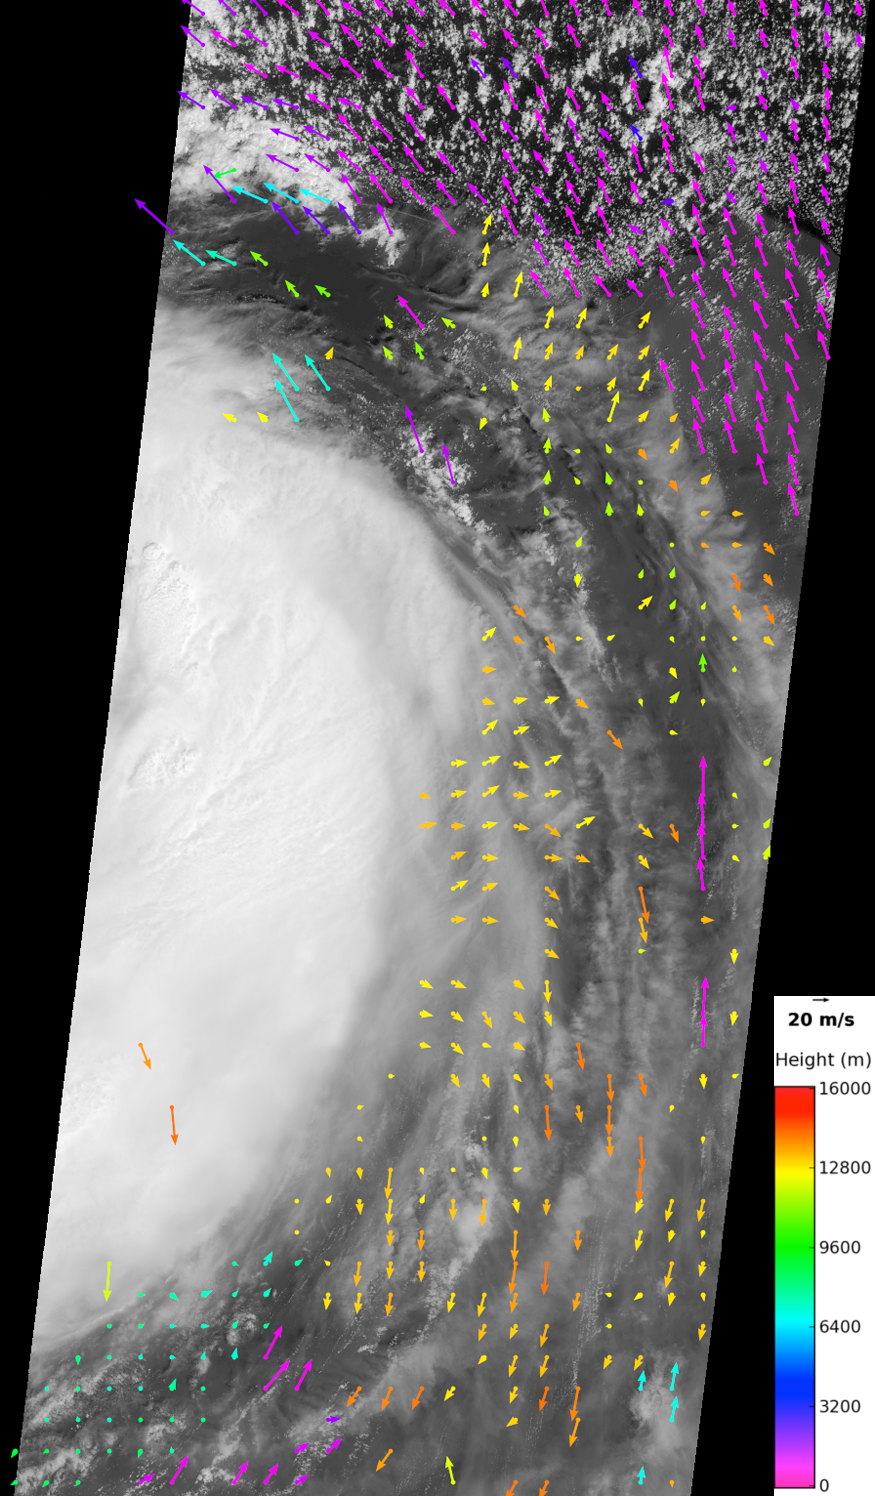

NASA Spacecraft Image Shows Isaac’s Inflow and Outflow

NASA’s Terra spacecraft and its JPL-built Multi-angle Imaging SpectroRadiometer (MISR) instrument flew over then Tropical Storm Isaac at 11:30 a.m. CDT on Aug. 28, 2012, a few hours before Isaac was upgraded to a Category 1 hurricane on the Saffir-Simpson scale. At the time of the overpass, MISR recorded low-level wind speeds of up to 75 miles per hour (65 knots) from cloud motion observed outside Isaac’s eye. The National Hurricane Center in Miami similarly reports maximum sustained winds of 69 miles per hour (60 knots) with gusts to 86 miles per hour (75 knots) soon after. Isaac made initial landfall in southeastern Louisiana in Plaquemines Parish about 90 miles (145 kilometers) southeast of New Orleans around 6:45 p.m. CDT with maximum sustained winds of 80 miles per hour (70 knots).

The image shows the eastern half of the storm from one of MISR’s nine cameras. At the time of the overpass, the storm was located in the Gulf of Mexico, southeast of Louisiana. The eye of the storm is just off the western edge of the image, while the coast of the Florida panhandle is located near the top of the image. By tracking the motion of clouds as they move between views from different cameras and taking into account stereo parallax, it is possible to derive both cloud motion and height from MISR data. Derived wind vectors are superimposed on the image. The arrows show both the direction and speed of the wind, and the color scale indicates the height at which the wind is detected.

Hurricanes can be thought of as heat engines that ingest warm, moist air at low levels in the atmosphere, convert it into energy in the form of wind and rain, and then eject cool, dry air at high levels. Due to Earth’s rotation, the low-level air spirals inward in a counterclockwise direction, while the high-level winds move outward from the eye in a clockwise direction. The MISR vector cloud motion retrievals, with a gridded resolution of 11 miles (17.6 kilometers), show this circulation. The motion of the low clouds is counterclockwise, with the strongest winds in the upper part of the image where the motion of the storm couples with the inflow. The motion of the clouds to the southeast of the storm center is clockwise. The imagery shows that these are thin, cirrus clouds characteristic of the storm outflow.

MISR observes the daylit Earth continuously, viewing the entire globe between 82 degrees north and 82 degrees south latitude every nine days. The images shown here span 500 miles (800 kilometers) from north to south. They have been derived from MISR data over a portion of Terra orbit 67,531 from blocks 66-71 within World Reference System-2 Path 19.

MISR was built and is managed by NASA’s Jet Propulsion Laboratory, Pasadena, Calif., for NASA’s Science Mission Directorate, Washington, D.C. The Terra spacecraft is managed by NASA’s Goddard Space Flight Center, Greenbelt, Md. The MISR data were obtained from the NASA Langley Research Center Atmospheric Science Data Center in Hampton, Va. JPL is a division of the California Institute of Technology in Pasadena.

Credit: NASA/JPL-Caltech